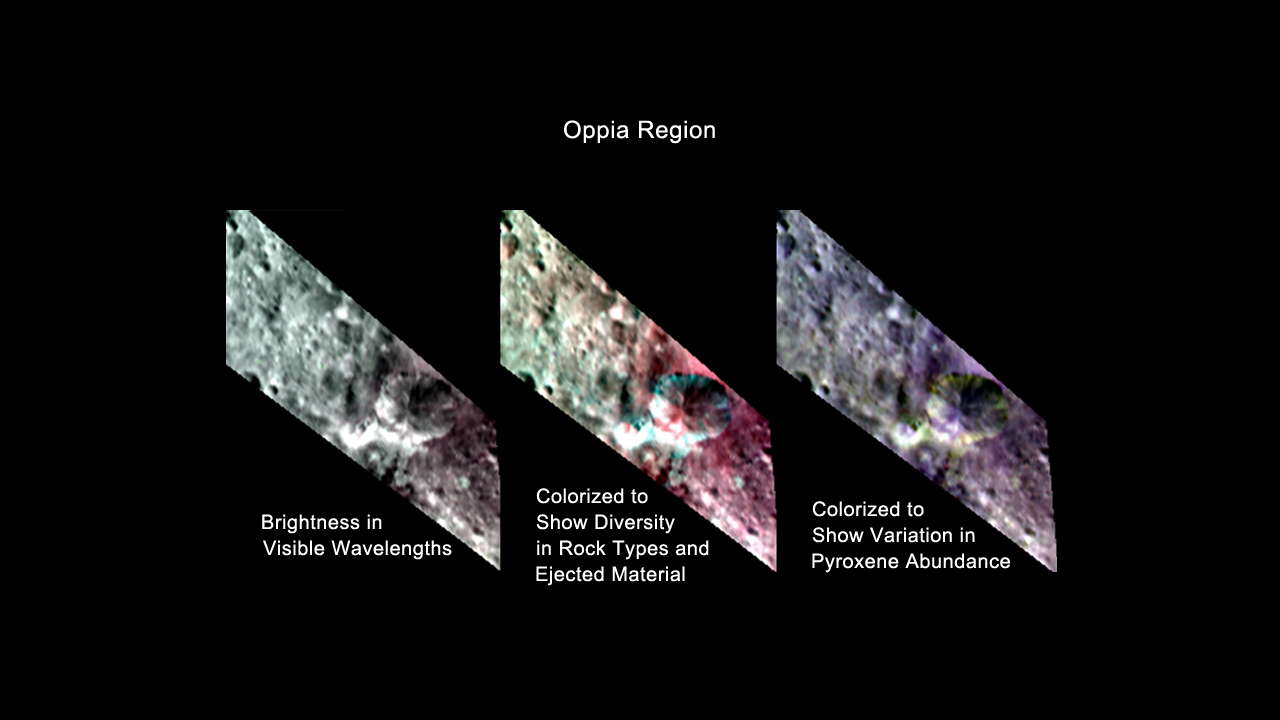

Oppia Region, Three Ways

This image from NASA’s Dawn mission shows three colorized views of the Oppia region in the southern hemisphere of the giant asteroid Vesta. These views, made from data obtained by Dawn’s visible and infrared mapping spectrometer, reveal the variations in the region’s brightness and mineralogy.

The image on the left shows brightness variations in visible wavelengths. The image in the middle, which assigns colors to different infrared wavelengths, shows the diversity of rock types and the large amounts of ejected material around the crater. The image on the right, which assigns colors to a different pattern of infrared wavelengths, shows the variation in the abundance of the mineral pyroxene, an iron- and magnesium-rich mineral. Green indicates a greater concentration of pyroxene and violet indicates less.

These images were obtained in August 2011, from an average of 1,700 miles or 2,700 kilometers above the surface.

The Dawn mission to Vesta and Ceres is managed by NASA’s Jet Propulsion Laboratory, a division of the California Institute of Technology in Pasadena, for NASA’s Science Mission Directorate, Washington. UCLA is responsible for overall Dawn mission science. The visible and infrared mapping spectrometer was provided by the Italian Space Agency and is managed by Italy’s National Institute for Astrophysics, Rome, in collaboration with Selex Galileo, where it was built.

Credit: NASA/JPL-Caltech/UCLA/INAF